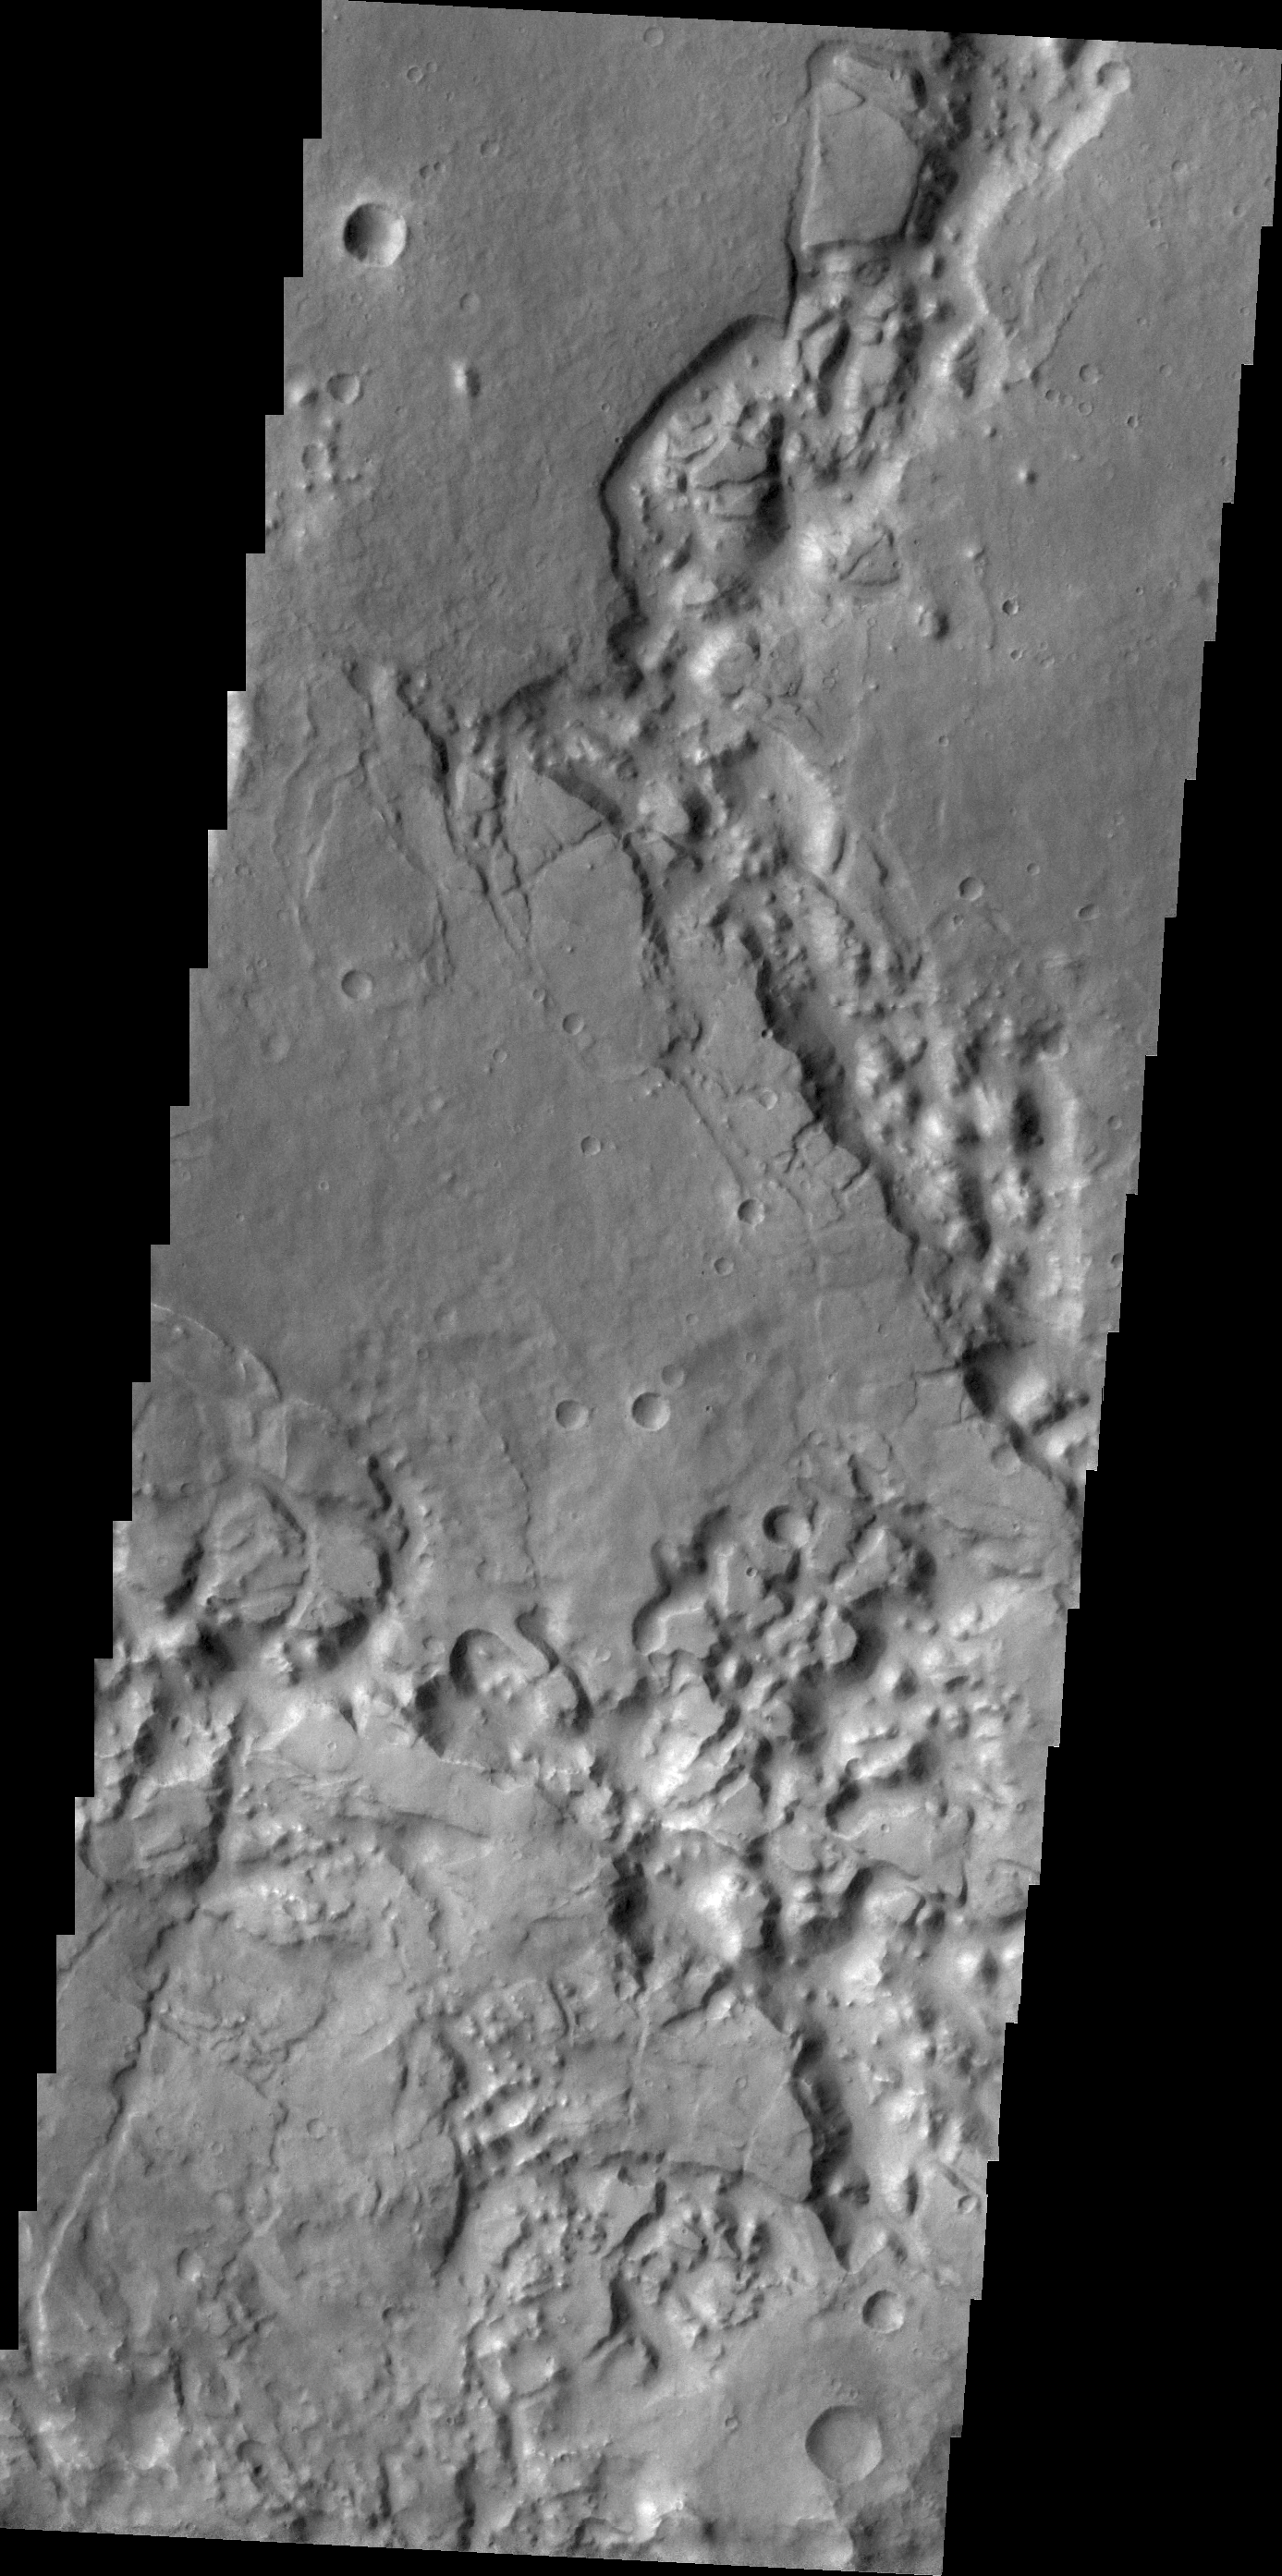

Margaritifer Chaos

Mesas and valleys form the terrain called Margaritifer Chaos.

Credit: NASA/JPL/ASU